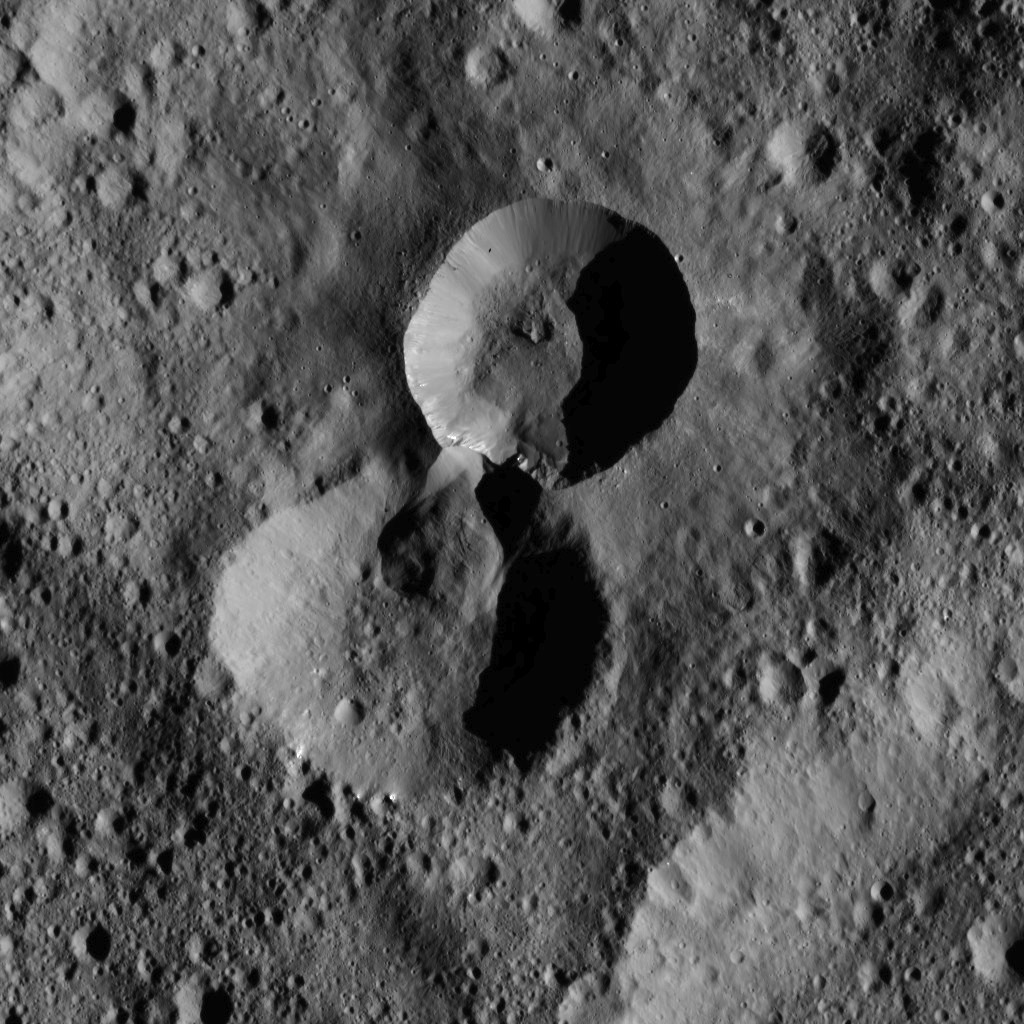

Dawn LAMO Image 107

This pair of craters is located in the northern hemisphere of Ceres. The wall of the older crater (lower of the two) has partially collapsed where it adjoins the rim of its younger neighbor.

NASA’s Dawn spacecraft spotted these features on January 25, 2016, in its low-altitude mapping orbit, at a distance of about 240 miles (385 kilometers) above the surface. The image resolution is 120 feet (35 meters) per pixel.

Dawn’s mission is managed by JPL for NASA’s Science Mission Directorate in Washington. Dawn is a project of the directorate’s Discovery Program, managed by NASA’s Marshall Space Flight Center in Huntsville, Alabama. UCLA is responsible for overall Dawn mission science. Orbital ATK, Inc., in Dulles, Virginia, designed and built the spacecraft. The German Aerospace Center, the Max Planck Institute for Solar System Research, the Italian Space Agency and the Italian National Astrophysical Institute are international partners on the mission team.

Credit: NASA/JPL-Caltech/UCLA/MPS/DLR/IDA